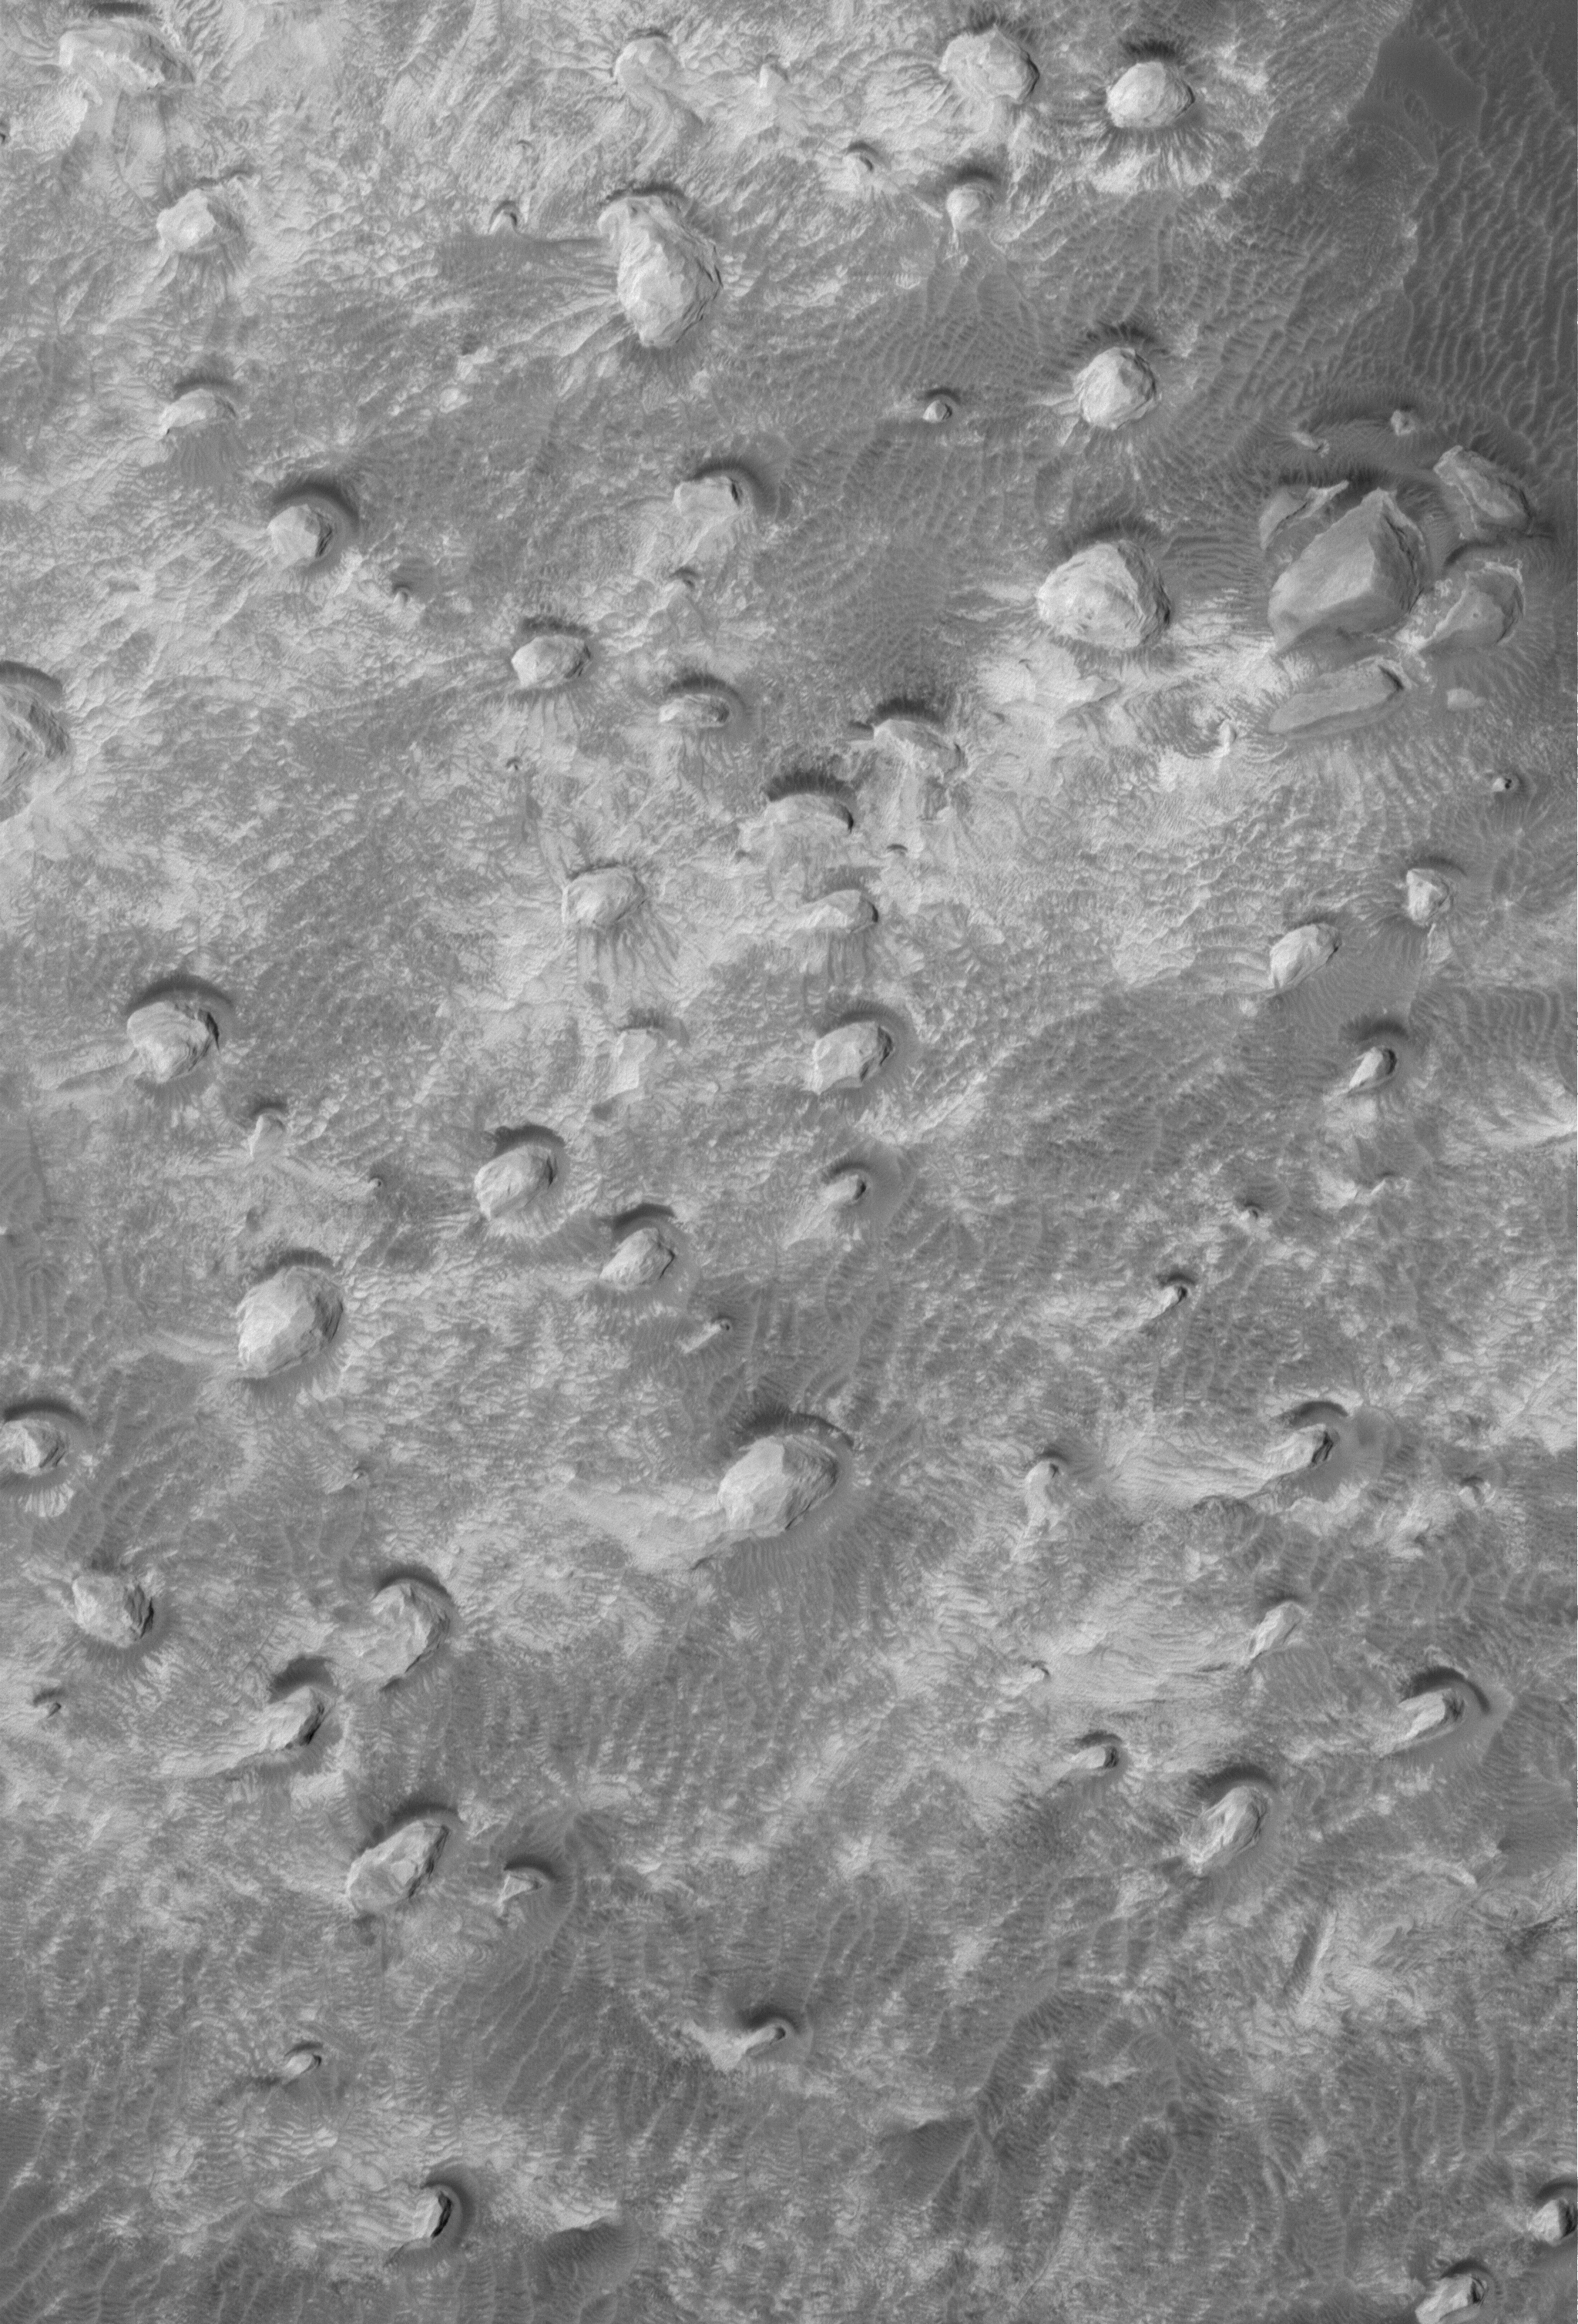

Remains

10 March 2006
This Mars Global Surveyor (MGS) Mars Orbiter Camera (MOC) image shows a variety of textures observed on a south middle-latitude plain east-southeast of Hellas Planitia. Dark streaks left by passing dust devils are practically ubiquitous across the scene, including the transition from the texturally-smooth area (the majority of the image) onto the circular, rough feature near the right (east) edge of the image. The circular feature might once have been the site of an impact crater; perhaps this is the remains of its floor, and the rest of the crater and the rock in which it formed was removed by erosion.

Location near: 4.0°S, 348.0°W
Image width: ~3 km (~1.9 mi)
Illumination from: upper left
Season: Southern Autumn

Credit: NASA/JPL/Malin Space Science Systems